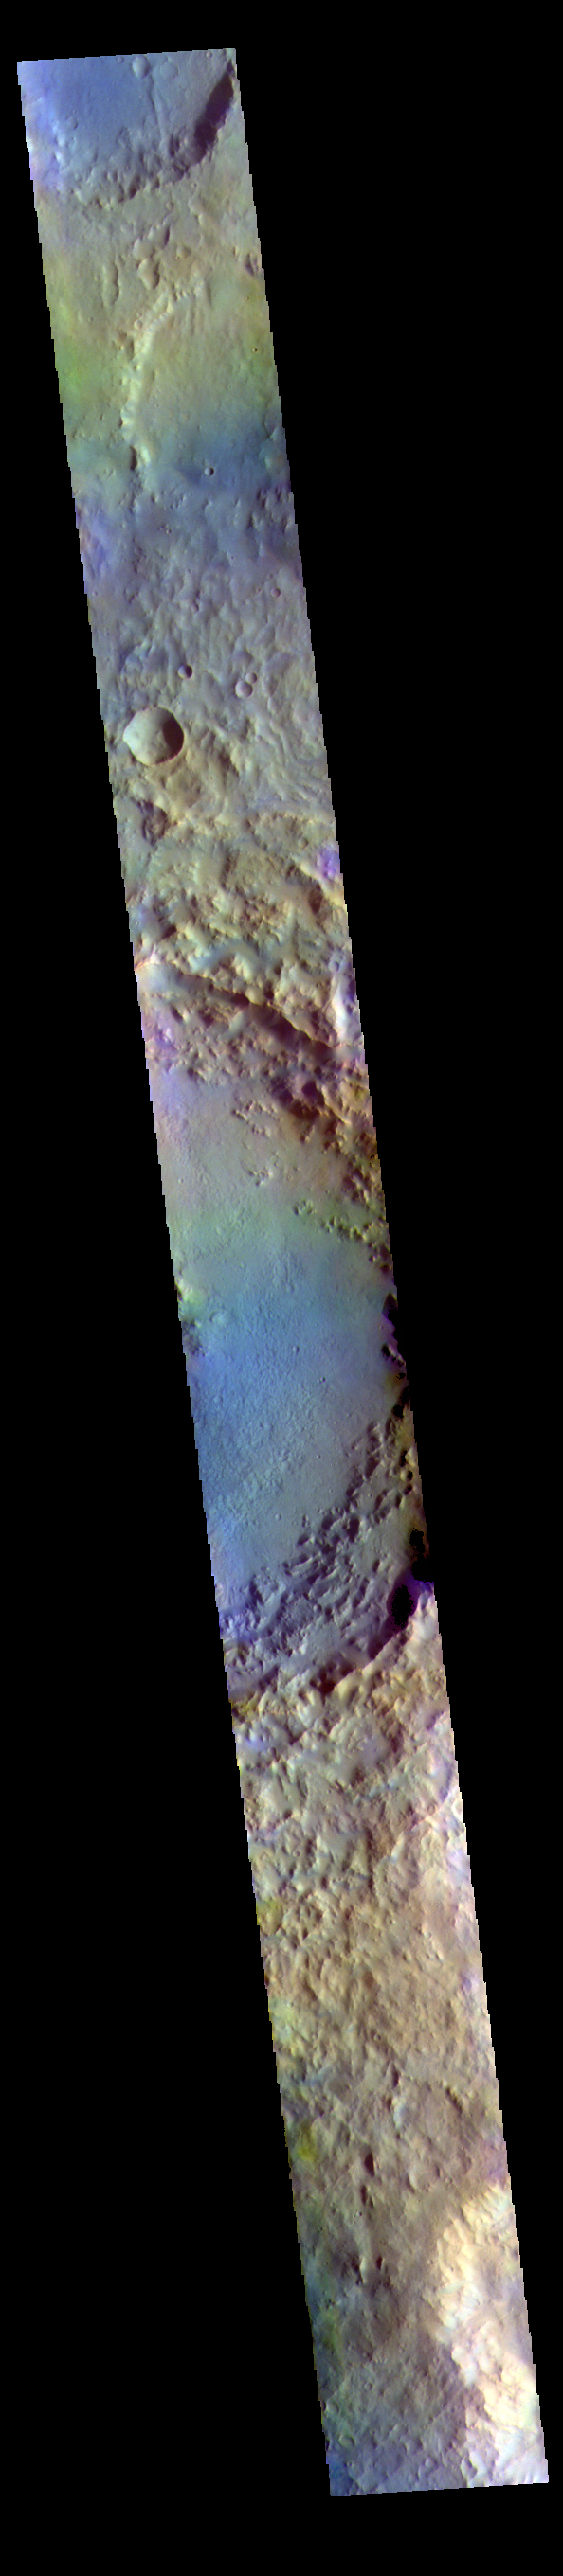

Soffen Crater – False Color

The THEMIS VIS camera contains 5 filters. The data from different filters can be combined in multiple ways to create a false color image. These false color images may reveal subtle variations of the surface not easily identified in a single band image. Today’s false color image shows a cross section of Soffen Crater. Located in Terra Cimmeria, Soffen Crater is 58km (36 miles) in diameter.

Credit: NASA/JPL-Caltech/ASU